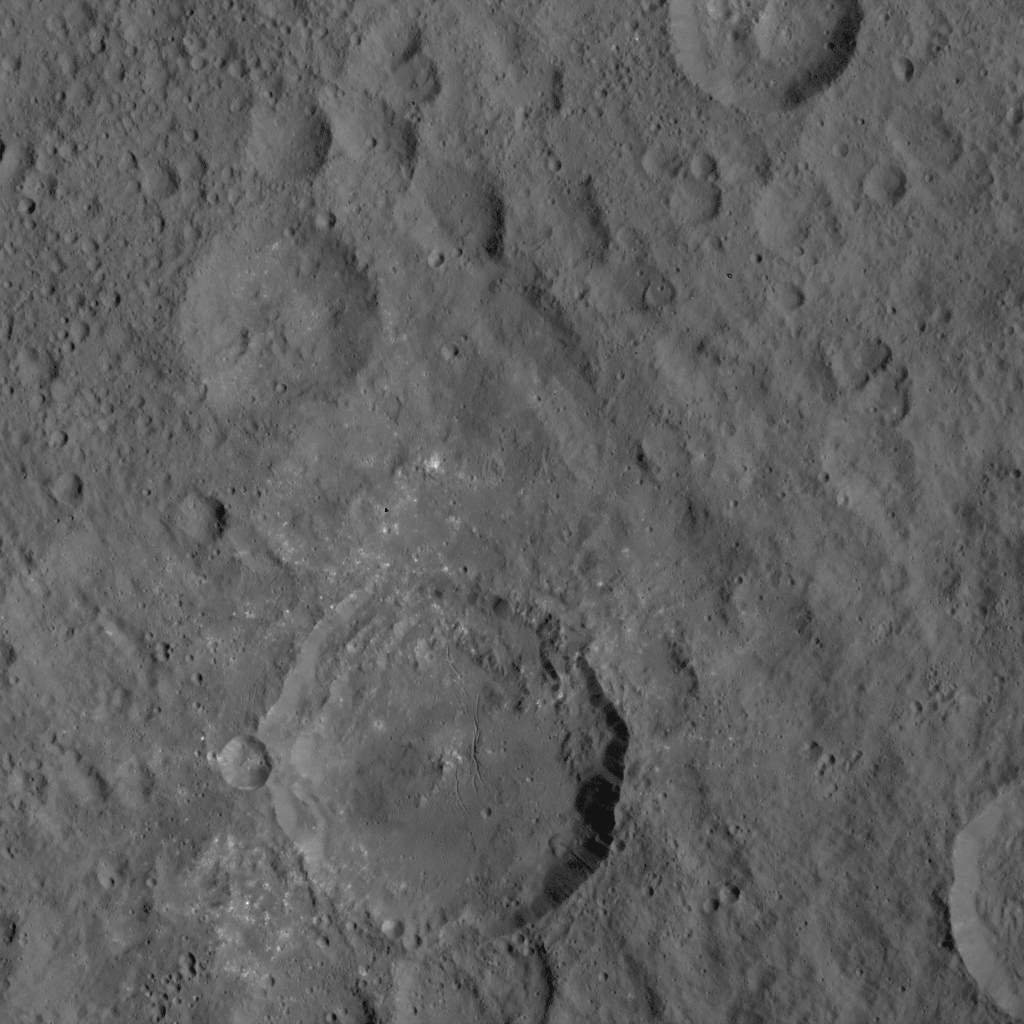

Dawn HAMO Image 9

This image, taken by NASA’s Dawn spacecraft, shows a portion of Ceres at mid-latitudes from an altitude of 915 miles (1,470 kilometers). The image, with a resolution of 450 feet (140 meters) per pixel, was taken on August 21, 2015.

Dawn’s mission is managed by JPL for NASA’s Science Mission Directorate in Washington. Dawn is a project of the directorate’s Discovery Program, managed by NASA’s Marshall Space Flight Center in Huntsville, Alabama. UCLA is responsible for overall Dawn mission science. Orbital ATK, Inc., in Dulles, Virginia, designed and built the spacecraft. The German Aerospace Center, the Max Planck Institute for Solar System Research, the Italian Space Agency and the Italian National Astrophysical Institute are international partners on the mission team.

Credit: NASA/JPL-Caltech/UCLA/MPS/DLR/IDA